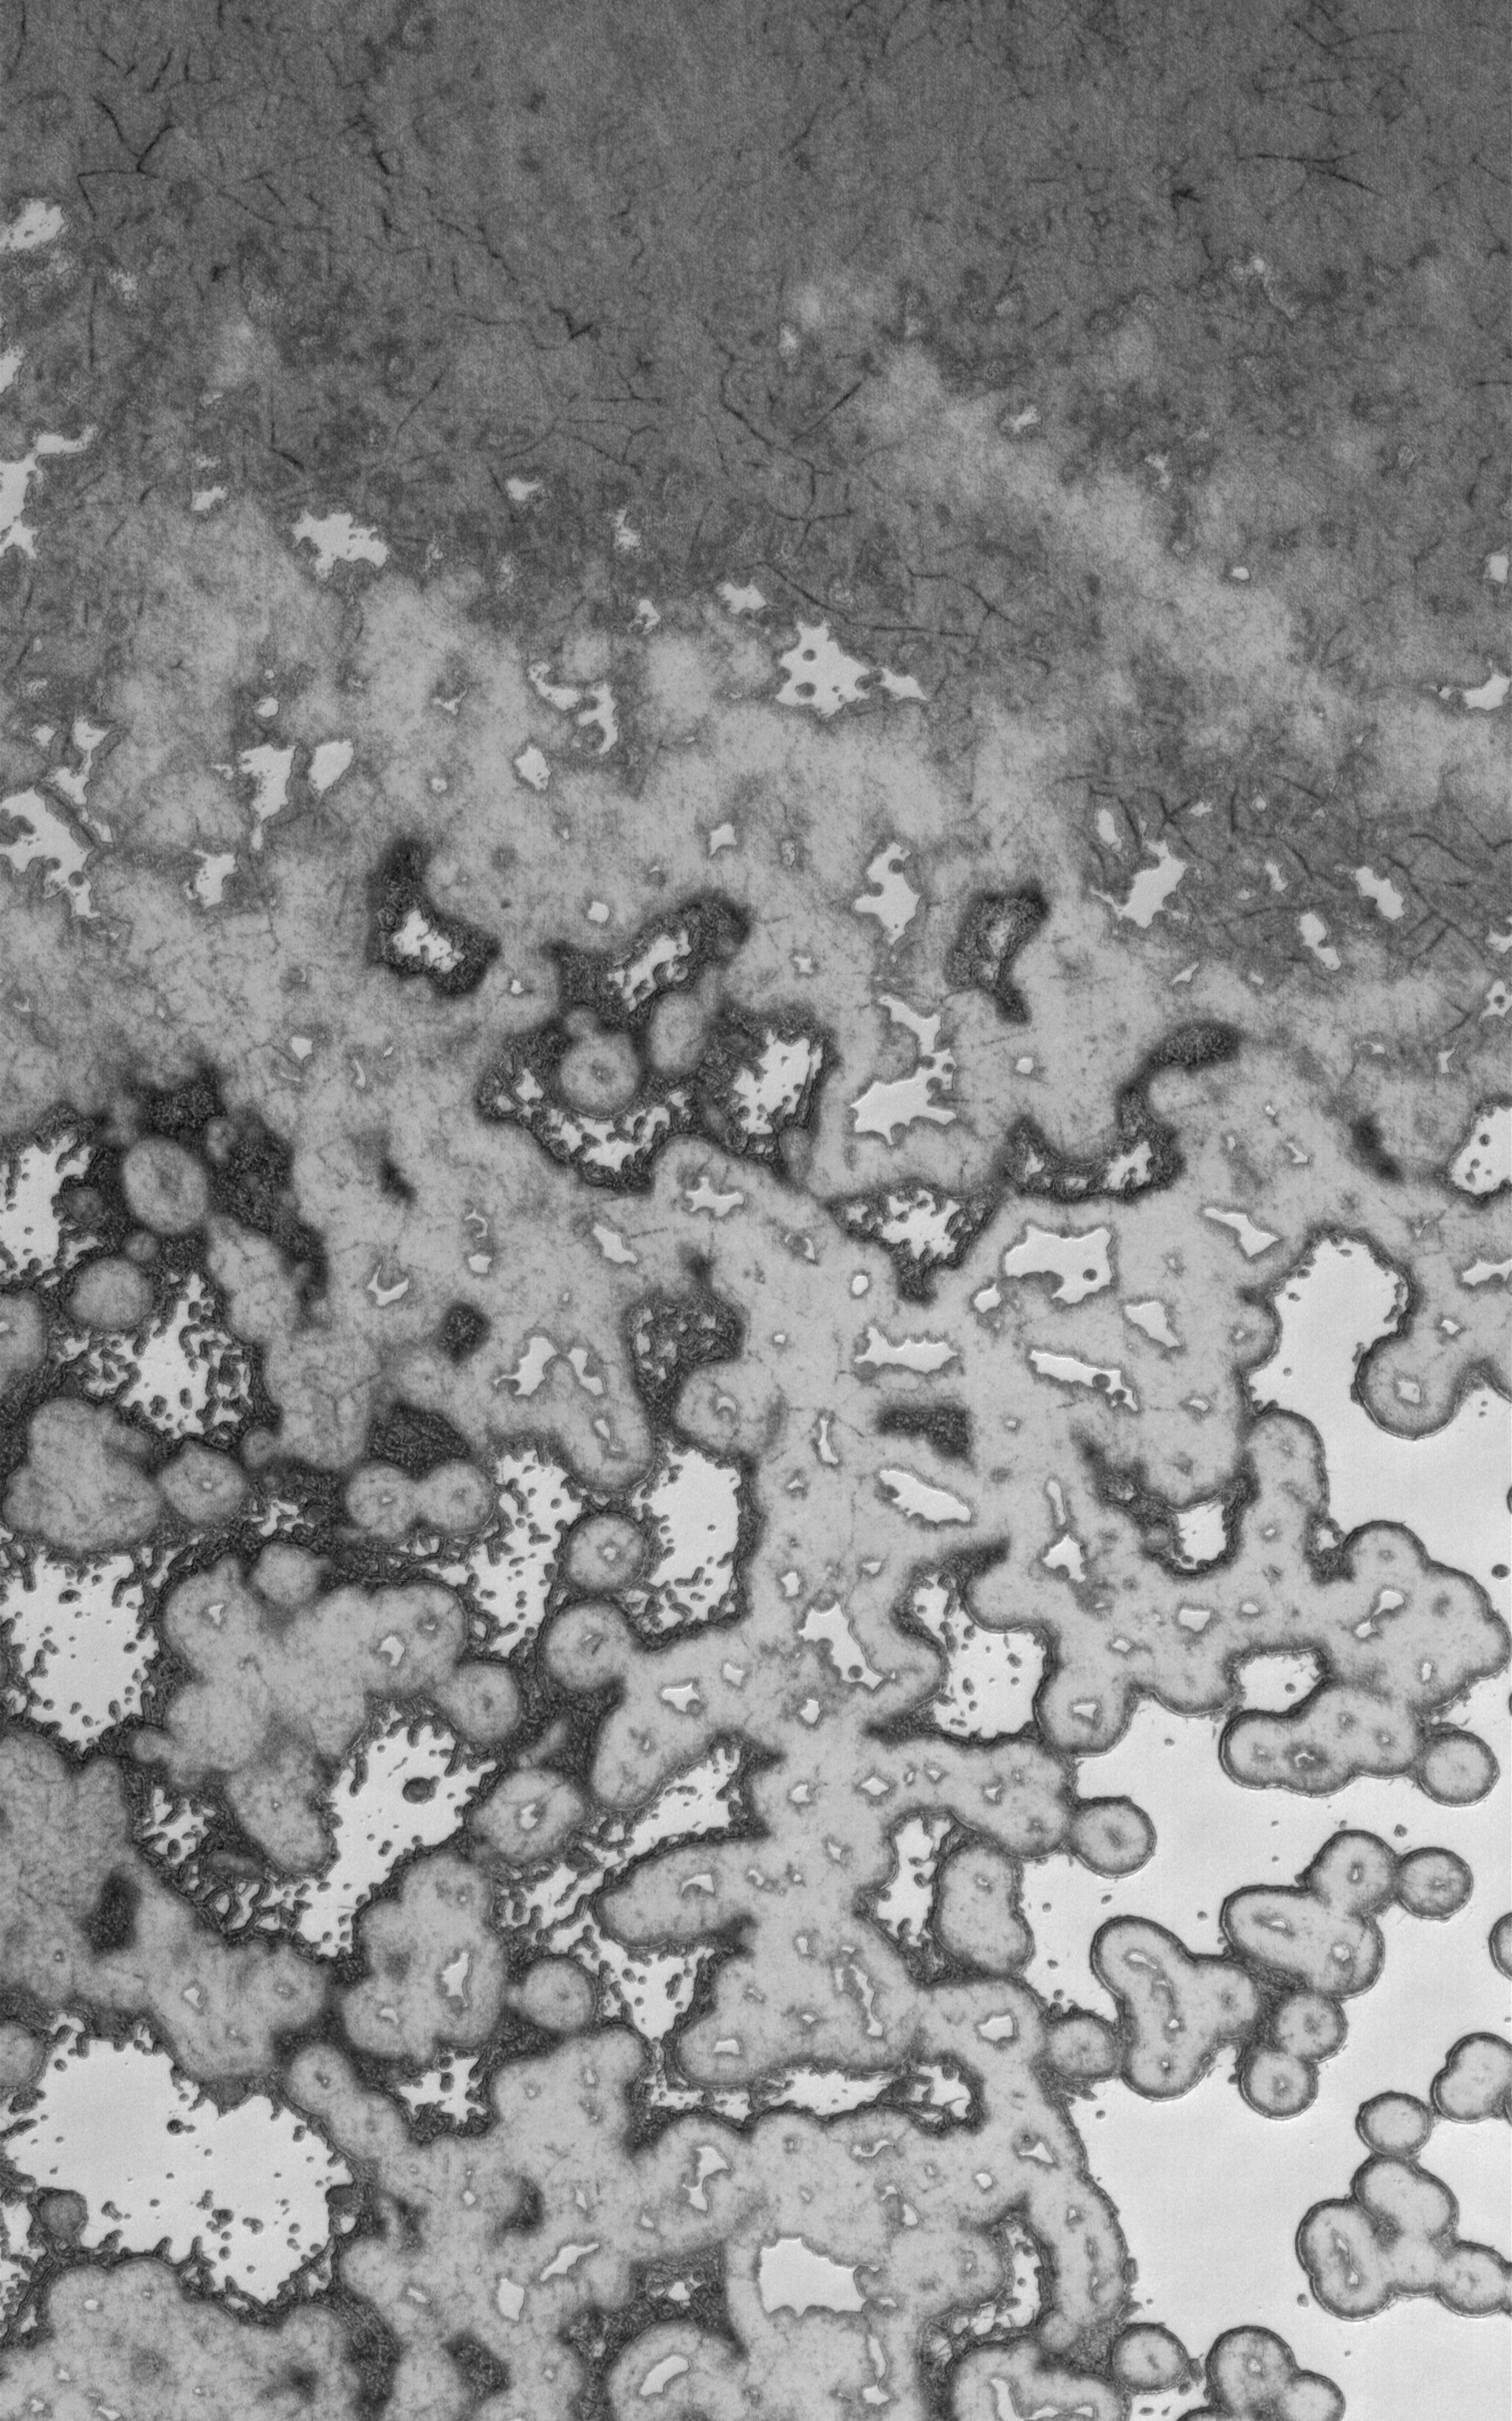

Summer Modification

5 May 2006
This Mars Global Surveyor (MGS) Mars Orbiter Camera (MOC) image shows the outer edge of the south polar residual cap of Mars during southern summer. The variability in brightness across the image would not be as apparent had the data been acquired during late winter or spring, owing to the presence of seasonally deposited, carbon dioxide frost. Over the spring and into early summer, the seasonal carbon dioxide is removed through sublimation, and then the thicker, older accumulations of carbon dioxide — deposited hundreds or thousands of years ago — erodes. As this occurs, some surfaces become darker, either because they are roughened by erosion, contain dark material such as mineral dust, or both.

Location near: 86.9°S, 111.7°W
Image width: ~3 km (~1.9 mi)
Illumination from: upper left
Season: Southern Summer

Credit: NASA/JPL/Malin Space Science Systems